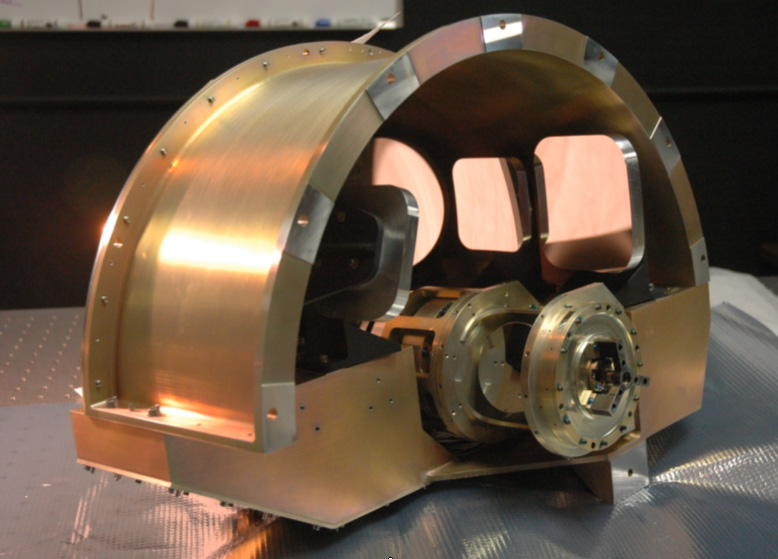

NASA’s WISE Imager Optics

NASA’s Wide-field Infrared Survey Explorer, or WISE, back-end imager optics. This picture shows the imager optics which are mounted at the back of the optical system. The mechanical system shown in front is the scan mirror that is used to freeze the star image, allowing for a longer exposure time. The imager then re-formats the star image from the scan mirror to fit correctly onto the detectors. The imager mirrors have been gold coated and now have the golden hue typical of infrared optics.

JPL manages the Wide-field Infrared Survey Explorer for NASA’s Science Mission Directorate. The mission’s principal investigator, Edward Wright, is at UCLA. The mission was competitively selected under NASA’s Explorers Program managed by the Goddard Space Flight Center, Greenbelt, Md. The science instrument was built by the Space Dynamics Laboratory, Logan, Utah, and the spacecraft was built by Ball Aerospace & Technologies Corp., Boulder, Colo. Science operations and data processing will take place at the Infrared Processing and Analysis Center at the California Institute of Technology, also in Pasadena. Caltech manages JPL for NASA.

Credit: NASA/JPL-Caltech/L-3 SSG-Tinsley